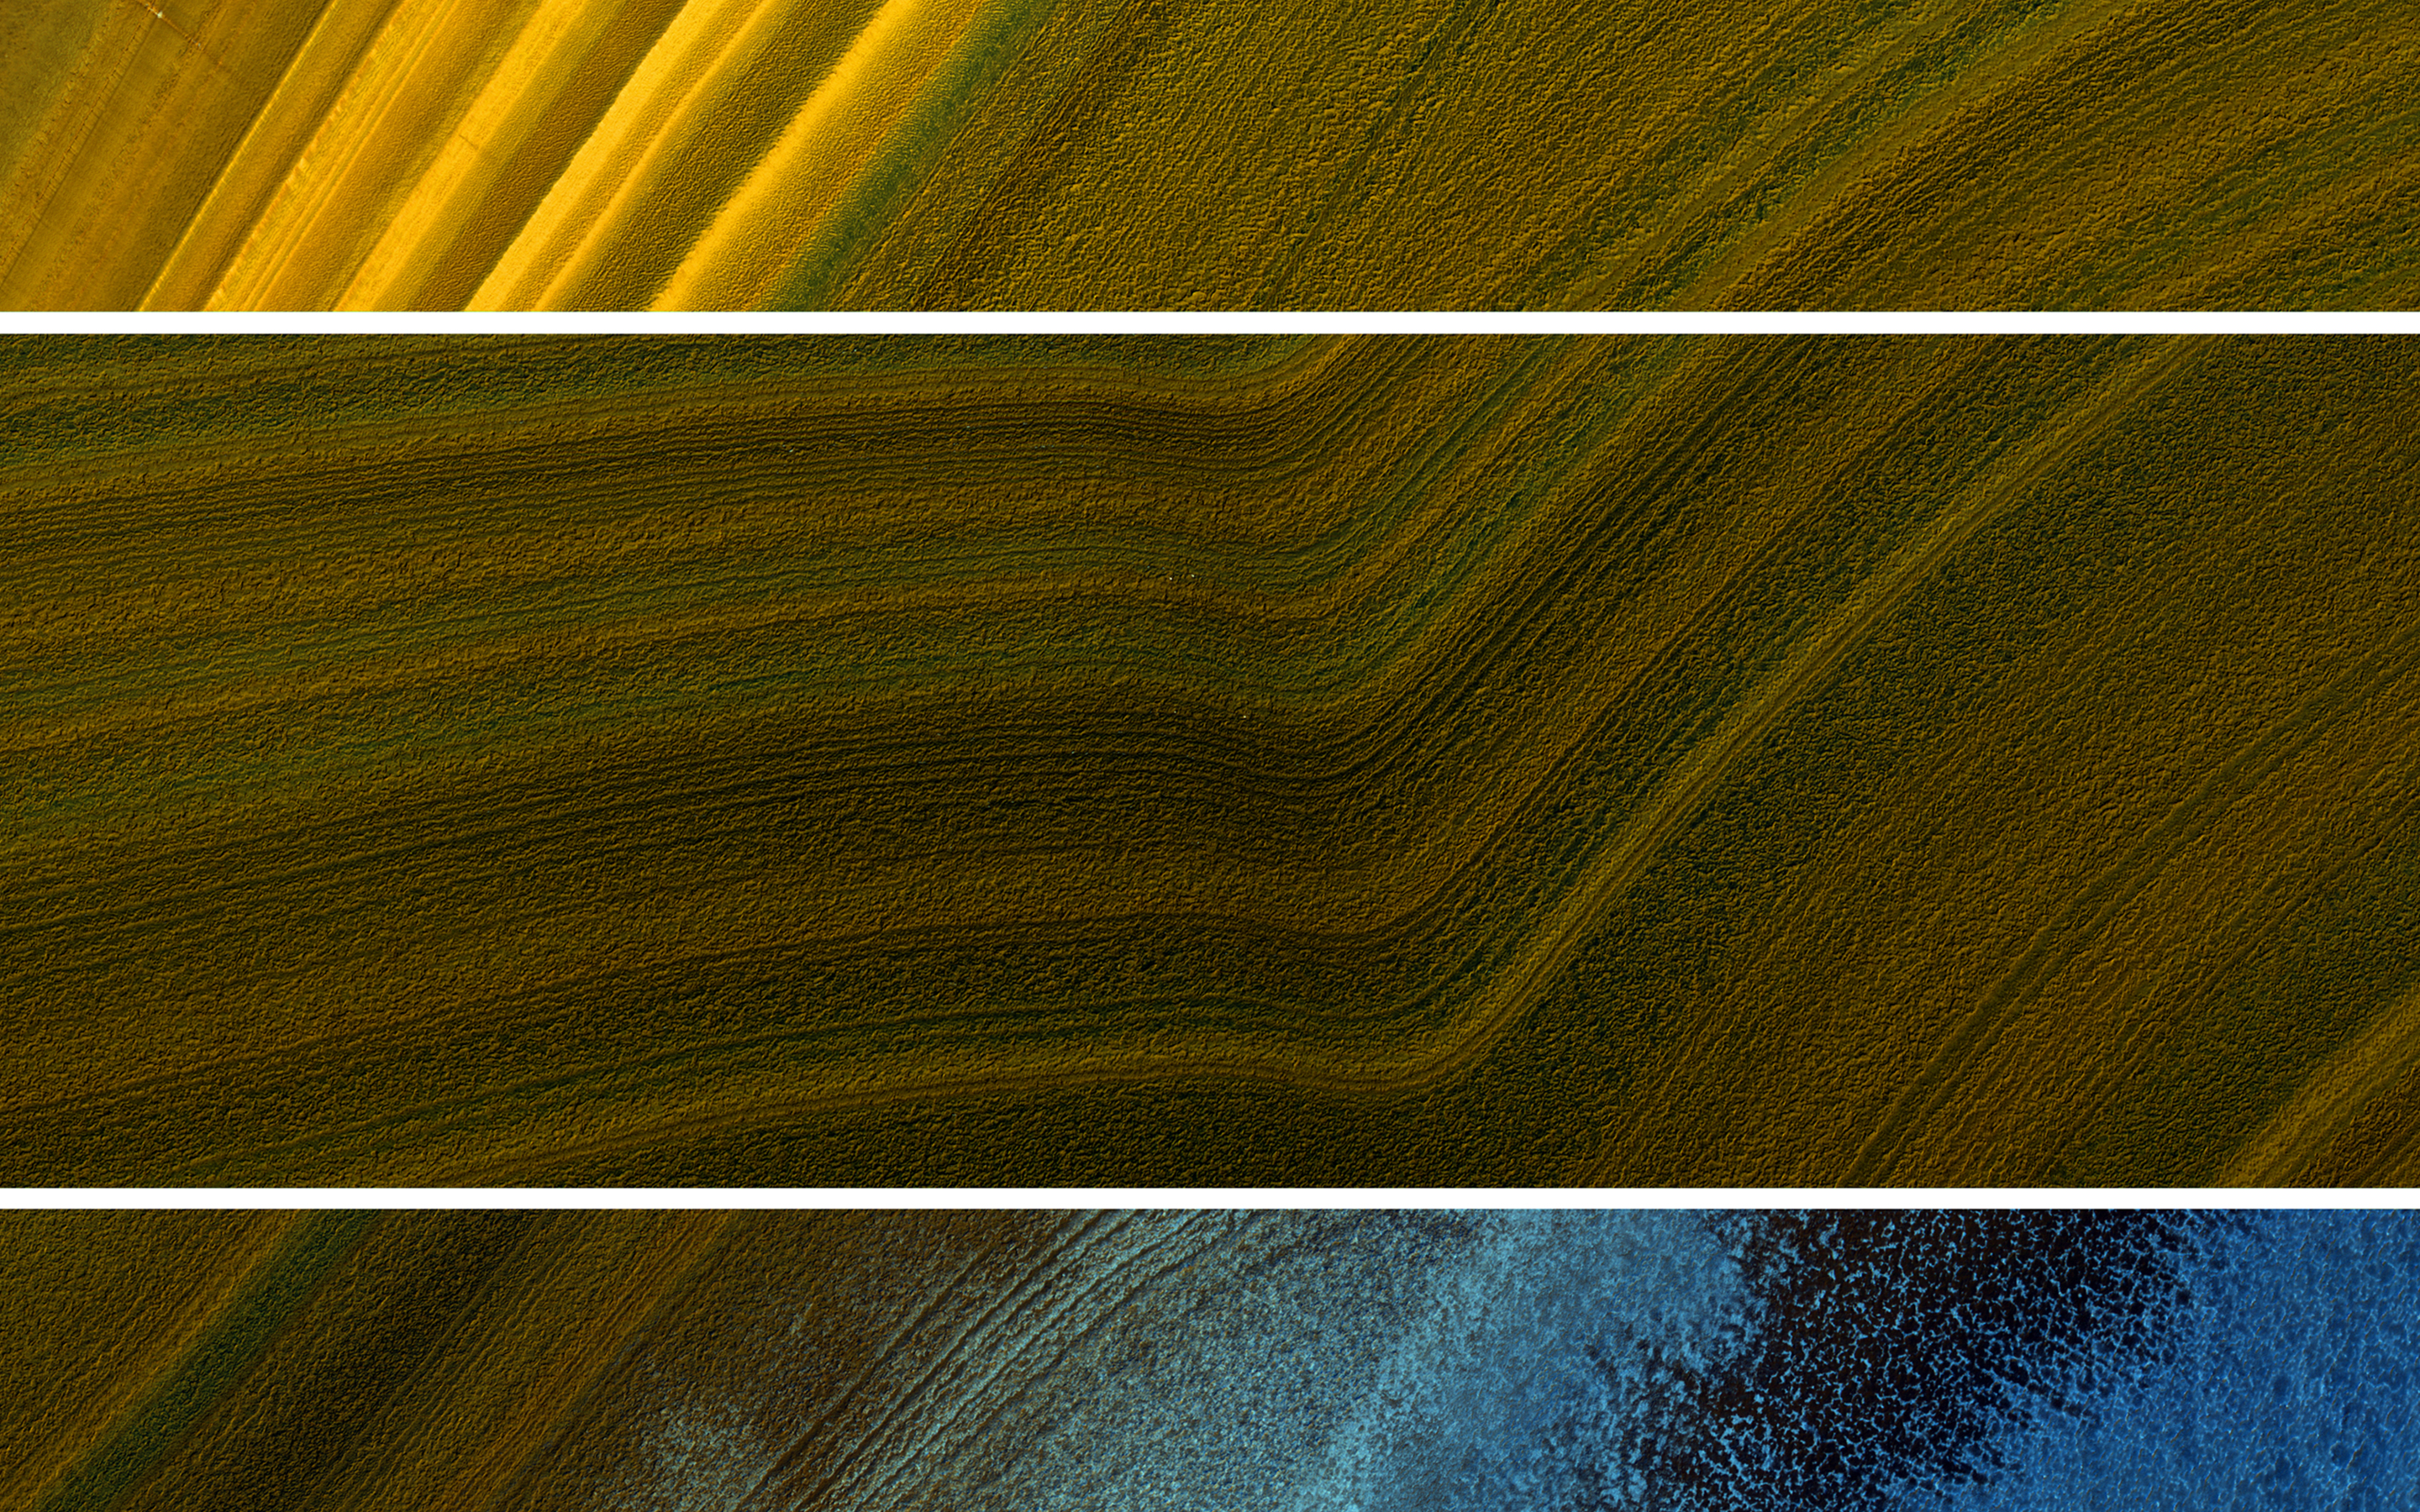

North Polar Layers: Streaking and Unconformity

This oblique image from NASA’s Mars Reconnaissance Orbiter, of part of the North Polar layered deposits, acquired in the summertime, shows both phenomena in the upper and lower panel, plus a topographic bend in the middle panel. Blue areas in this enhanced color image are covered by frost, whereas the darker colors are from differences in contamination and texture of the icy layers.

In geology, an unconformity is a buried erosion surface, where the bedding layers don’t match. It doesn’t mean a mismatch in attitudes and beliefs, with rebellious behavior like streaking. But Mars does have streaking of a different kind, from the wind.

This is a stereo pair with ESP_018265_2595.

The map is projected here at a scale of 25 centimeters (9.8 inches) per pixel. [The original image scale is 35.2 centimeters (13.9 inches) per pixel (with 1 x 1 binning); objects on the order of 106 centimeters (41.7 inches) across are resolved.] North is up.

The University of Arizona, Tucson, operates HiRISE, which was built by Ball Aerospace & Technologies Corp., Boulder, Colo. NASA’s Jet Propulsion Laboratory, a division of Caltech in Pasadena, California, manages the Mars Reconnaissance Orbiter Project for NASA’s Science Mission Directorate, Washington.

Credit: NASA/JPL-Caltech/Univ. of Arizona